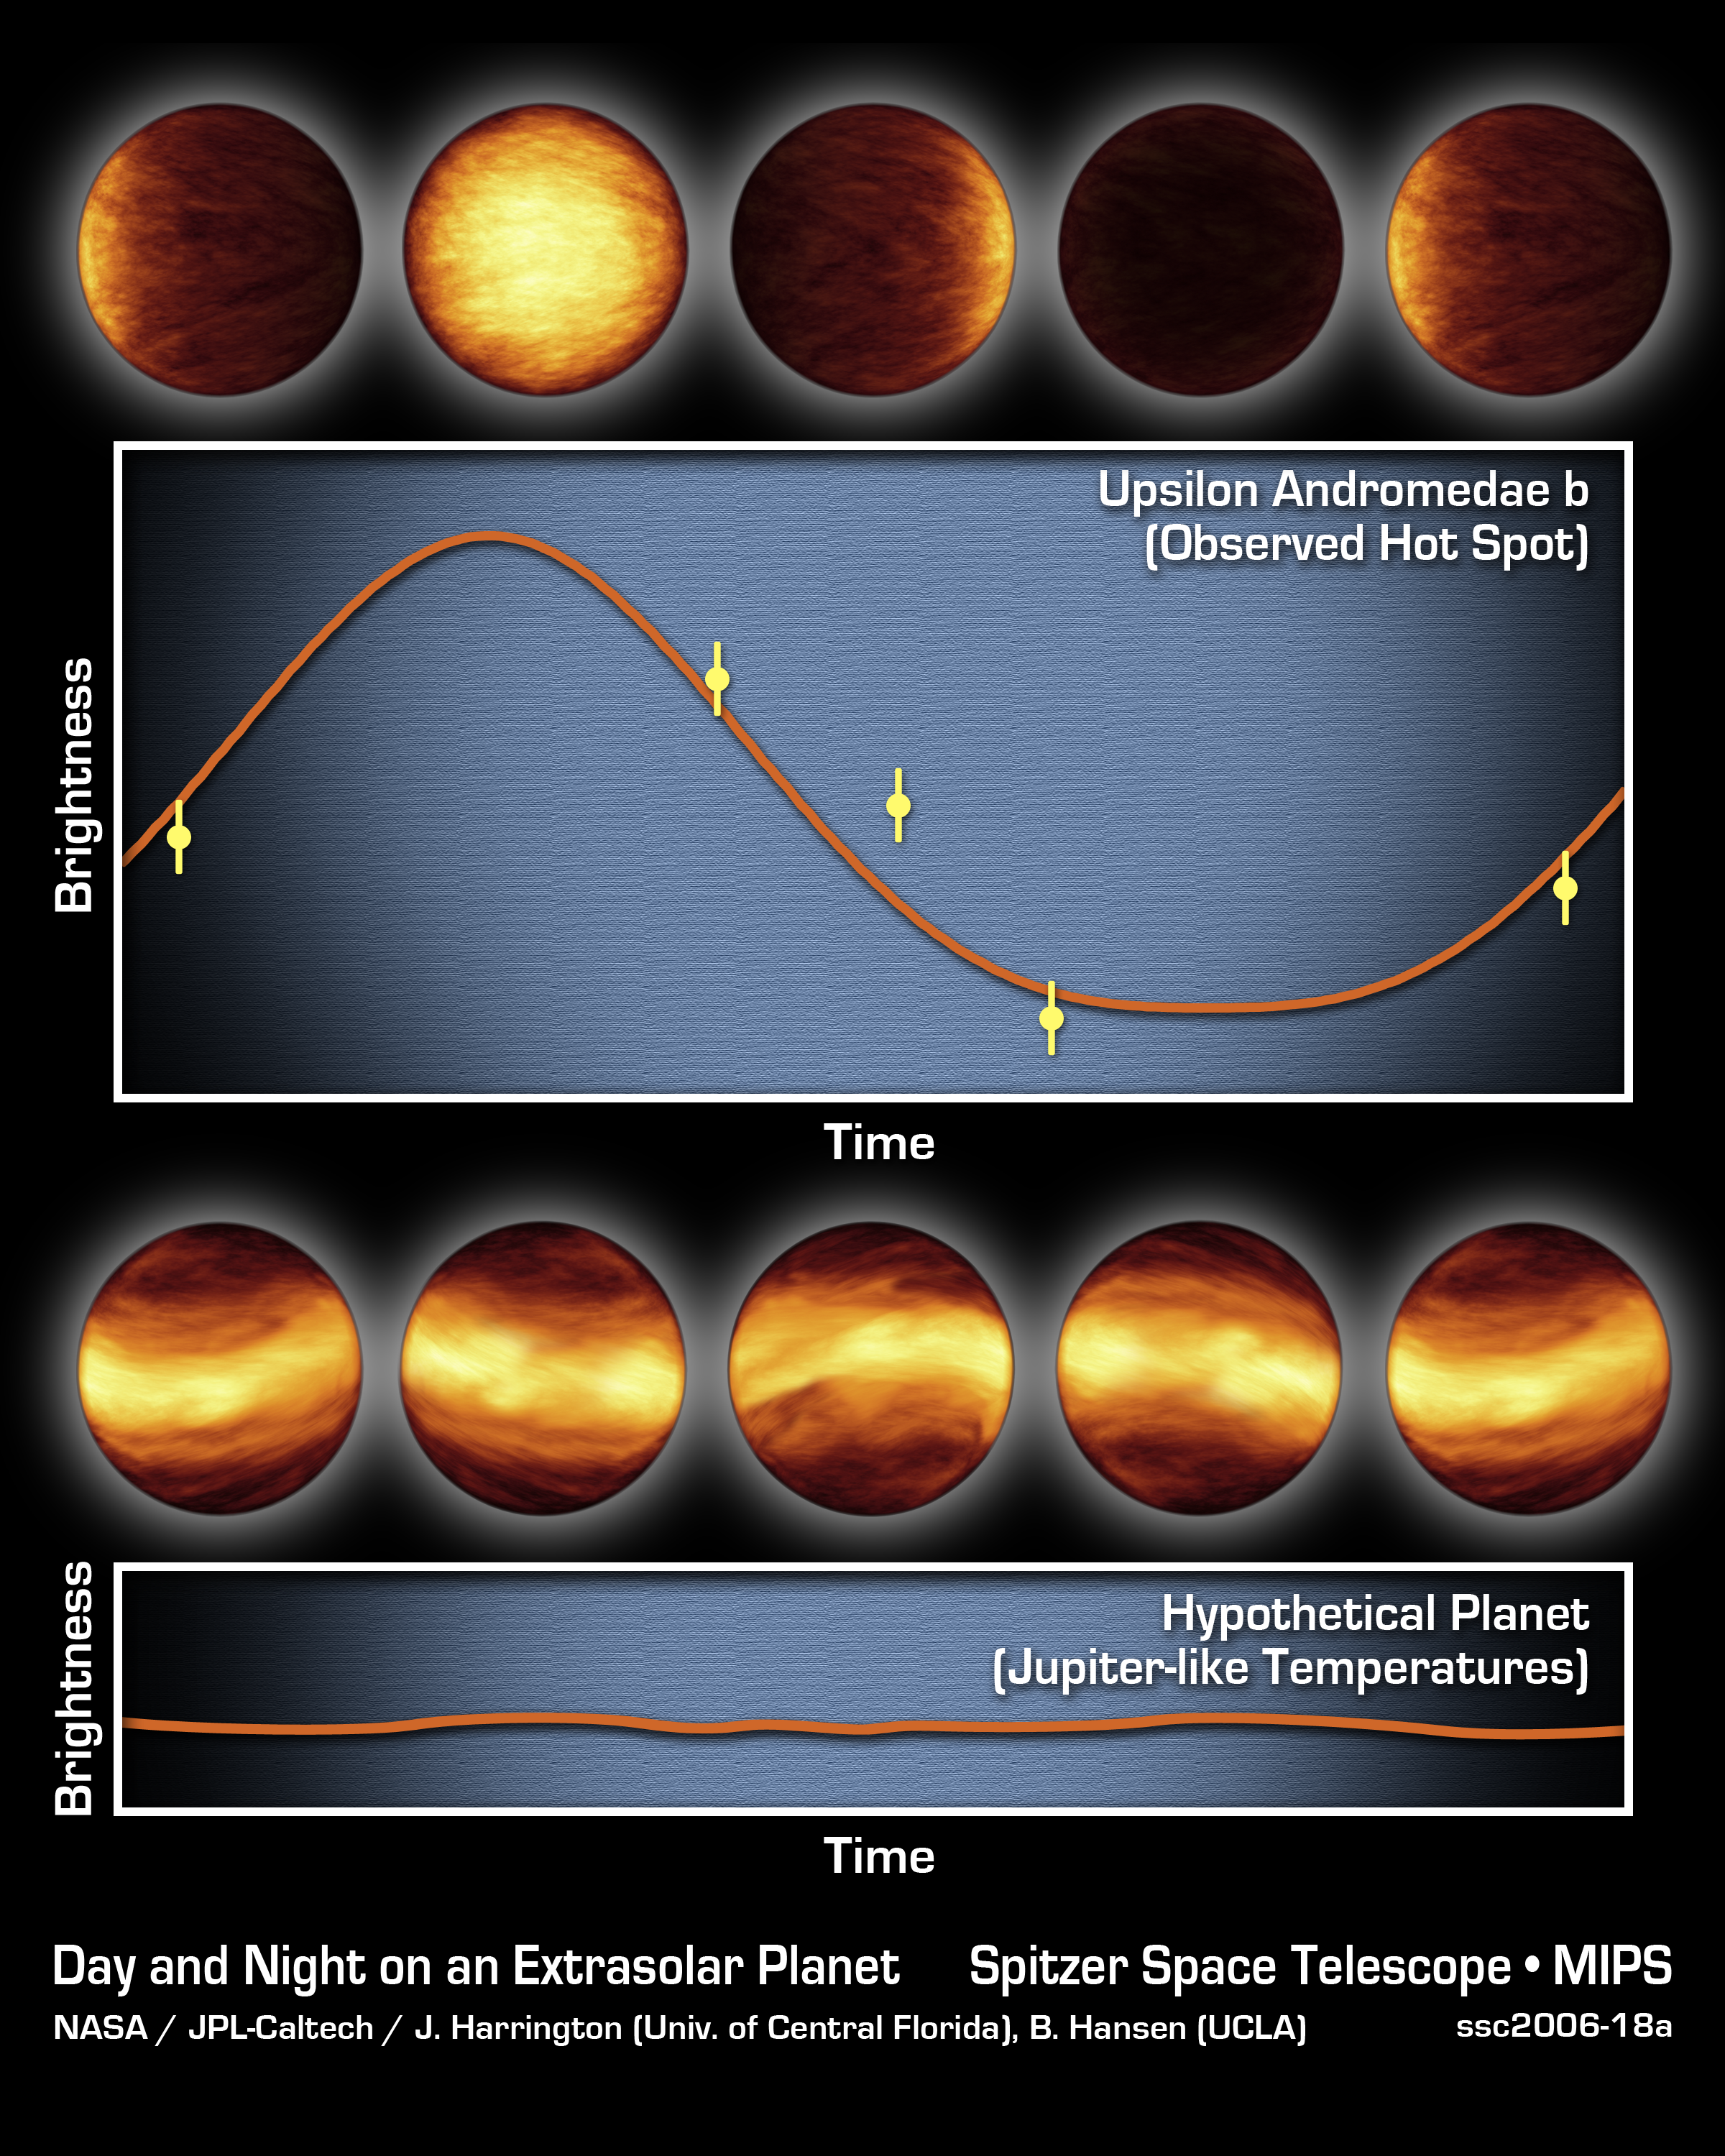

The Light and Dark Sides of a Distant Planet

The top graph consists of infrared data from NASA's Spitzer Space Telescope. It tells astronomers that a distant planet, called Upsilon Andromedae b, always has a giant hot spot on the side that faces the star, while the other side is cold and dark. The artist's concepts above the graph illustrate how the planet might look throughout its orbit if viewed up close with infrared eyes.

Spitzer was able to determine the difference in temperature between the two sides of this planet by measuring the planet's infrared light, or heat, at five points during its 4.6-day-long trip around its star. The temperature rose and fell depending on which face, the sunlit or dark, was pointed toward Spitzer's cameras. Those temperature oscillations are traced by the wavy orange curve. They indicate that Upsilon Andromedae b has an extreme range of temperatures across its surface, about 1,400 degrees Celsius (2,550 degrees Fahrenheit). This means that hot gas moving across the bright side of the planet cools off by the time it reaches the dark side.

The bottom graph and artist's concepts represent what astronomers might have seen if the planet had bands of different temperatures girdling it, like Jupiter. Some astronomers had speculated that "hot-Jupiter" planets like Upsilon Andromedae b, which circle very closely around their stars, might resemble Jupiter in this way. If Upsilon Andromedae b had been like this, there would have been no difference between the average temperatures of the sunlit and dark sides to detect, and Spitzer's data would have appeared as a flat line.

Credit: NASA/JPL-Caltech/J. Harrington (University of Central Florida), B. Hansen (UCLA)